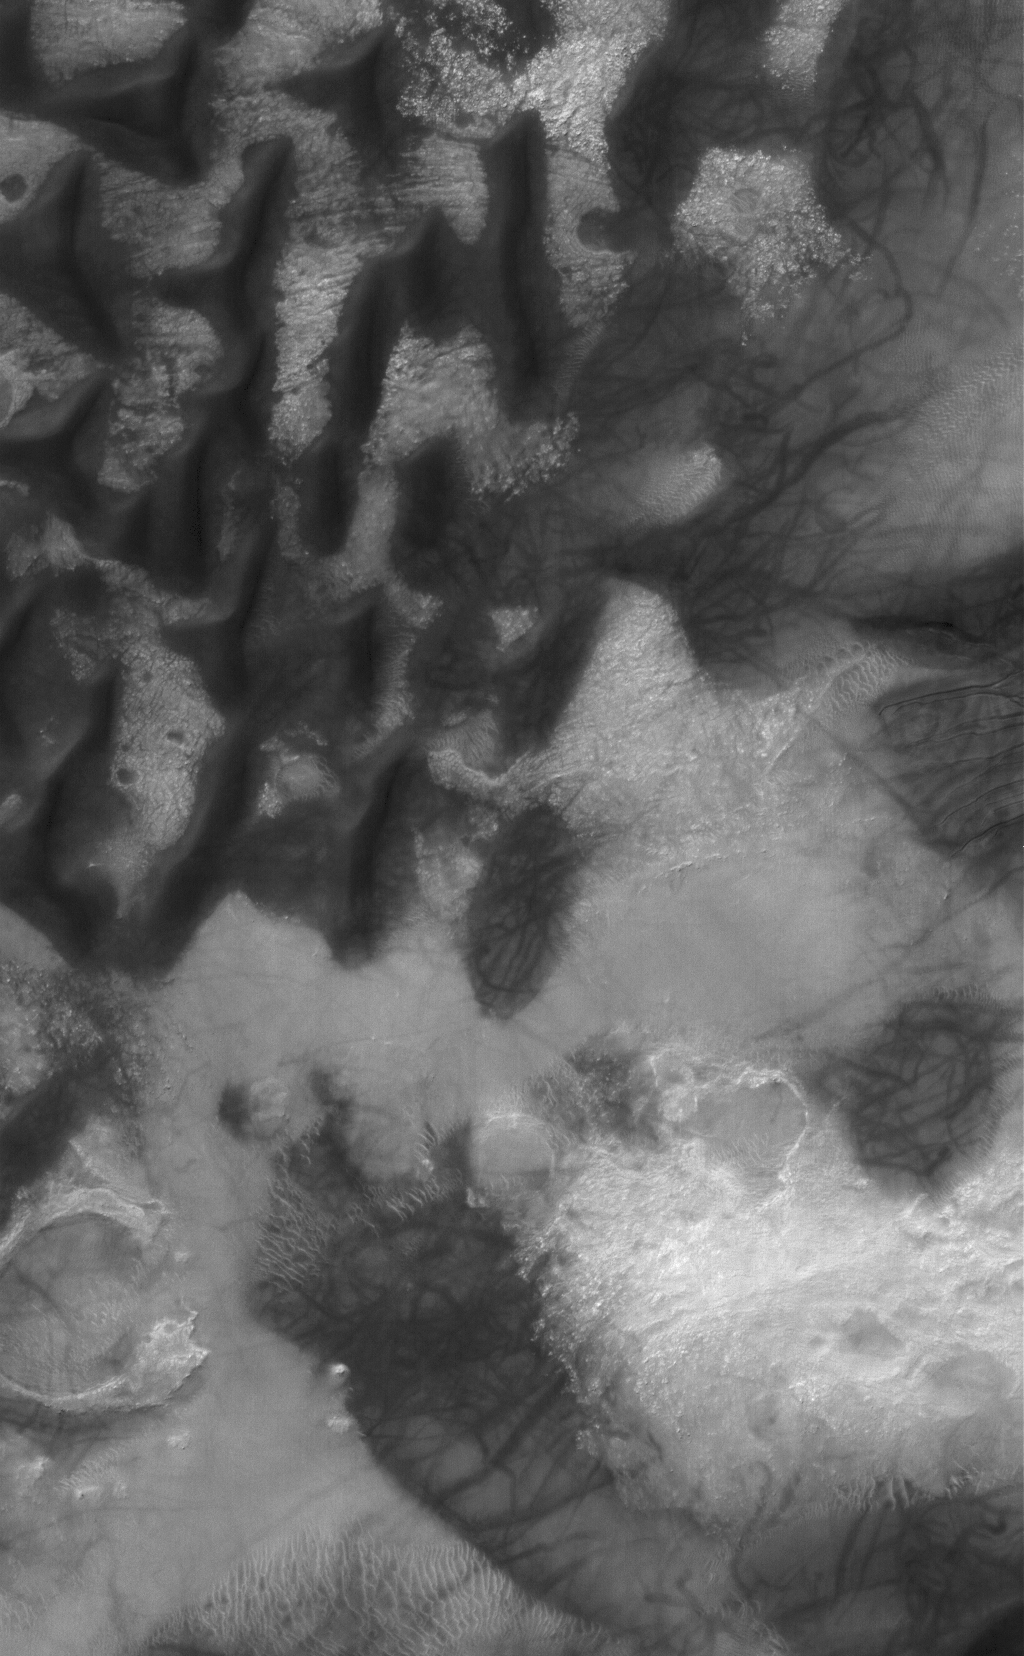

Russell Extravaganza

26 April 2006
This Mars Global Surveyor (MGS) Mars Orbiter Camera (MOC) image shows dark-toned sand dunes on the floor of Russell Crater in south-central, Noachis Terra. A dune at the right (east) edge of the image is host to several small gullies whose channels extend predominantly to the west-southwest. The formation of these features is not well-understood, but they might result from a combination of downslope movement of sand and a lubricating agent, perhaps carbon dioxide gas or water that had been trapped in the dune as ice. The randomly-oriented dark streaks seen on the dunes and on the interdune surfaces were created by the passage of spring and summertime dust devils.

Location near: 54.7°S, 347.4°W
Image width: ~3 km (~1.9 mi)
Illumination from: upper left
Season: Southern Summer

Credit: NASA/JPL/Malin Space Science Systems